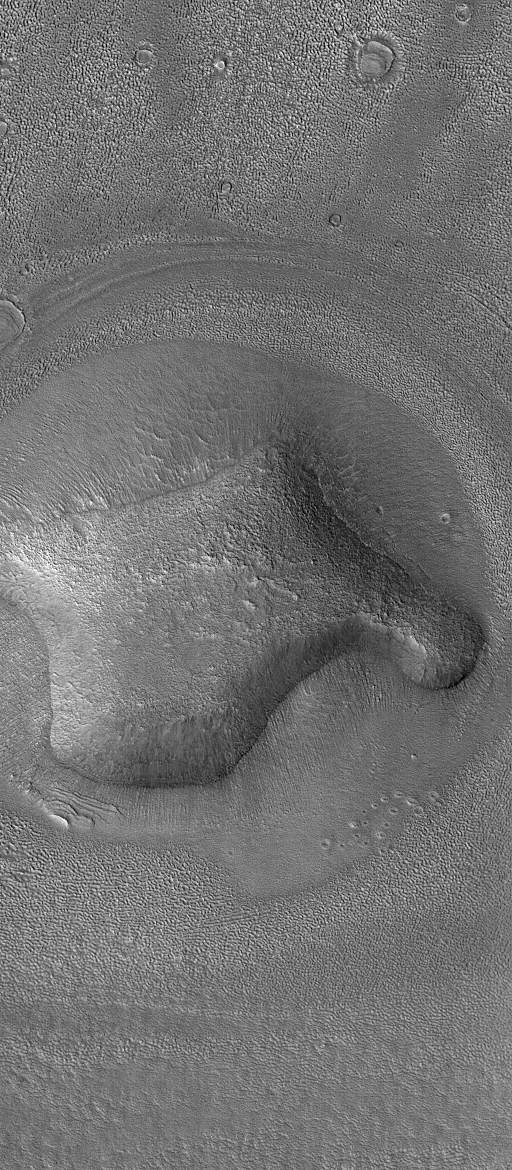

Hill In Deuteronilus

28 December 2004
This Mars Global Surveyor (MGS) Mars Orbiter Camera (MOC) image shows an eroded, rounded hill in the Deuteronilus Colles region of Mars, near 40.3°N, 338.8°W. The plains surrounding the hill have been pitted and modified by erosion. Similar pitting is common throughout the middle latitude regions of Mars. Some Mars science investigators have proposed that the pitted materials were ice-rich, and that sublimation of ice has created these textures. However, no similar landforms are found on Earth, thus there is no clear analog that would help scientists better understand the origin of these features. The picture covers an area about 3 km (1.9 mi) wide and is illuminated by sunlight from the left/lower left.

Credit: NASA/JPL/Malin Space Science Systems